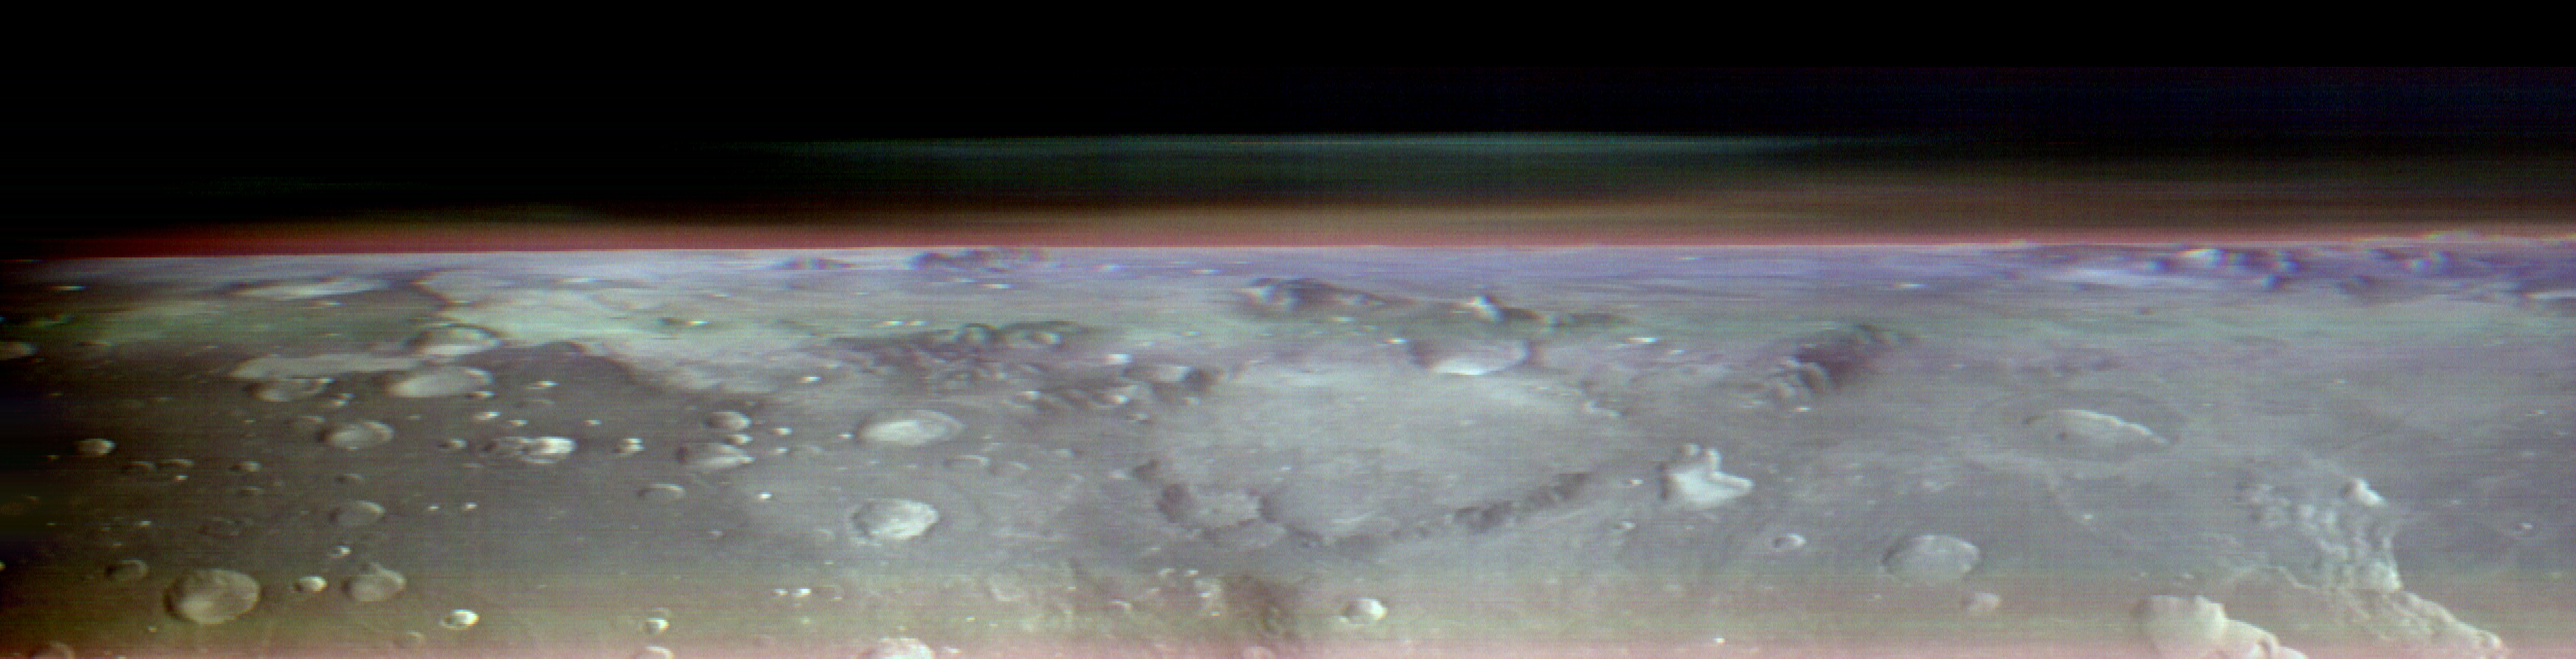

Odyssey’s THEMIS Views the Horizon of Mars

This view of Mars was captured by NASA’s Odyssey orbiter using its Thermal Emission Imaging System, or THEMIS, camera. This image is a false color composite, made by combining three channels of infrared data that highlight water-ice clouds and dust in the atmosphere. This panorama was one of 10 captured on May 9, 2023, from an altitude of roughly 250 miles (400 kilometers) above the Martian surface – about the same altitude at which the International Space Station flies over Earth.

Figure A is a video that pans across four of the 10 panoramas placed side by side, with notable regions of Mars labeled: eastern Hellas basin, Arcadia Planitia, Utopia Planitia, Nili Fossae, and Syrtis Major. The images are in black and white, including the panorama seen above where three color channels were combined.

Figure B is an animated series of images showing Phobos, one of Mars’ two moons, moving across the sky. Phobos was also imaged as Odyssey was pointed towards the horizon.

The 10 panoramas of the Martian horizon were taken to capture a one-of-a-kind view of the Martian atmosphere as Odyssey circled the planet during its two-hour orbit. The reason why the view is so uncommon is because of the challenges involved in creating it. Engineers at NASA’s Jet Propulsion Laboratory in Southern California (which leads the Odyssey mission) and Lockheed Martin Space (which built Odyssey and co-leads day-to-day operations) spent three months planning the observations. THEMIS’ sensitivity to warmth enables it to map ice, rock, sand, and dust, along with temperature changes, on the planet’s surface. It can also measure how much water ice or dust is in the atmosphere, but only in a narrow column directly below the spacecraft. That’s because THEMIS is fixed in place on the orbiter; it usually points straight down.

Mission scientists wanted a more expansive view of the atmosphere. Seeing where those layers of water-ice clouds and dust are in relation to each other – whether there’s one layer or several stacked on top of each other – helps them improve models of Mars’ atmosphere.

Because THEMIS can’t pivot, adjusting the angle of the camera requires adjusting the position of the whole spacecraft. In this case, the team needed to rotate the orbiter almost 90 degrees while making sure the Sun would still shine on the spacecraft’s solar panels but not on sensitive equipment that could overheat. The easiest orientation turned out to be one where the orbiter’s antenna pointed away from Earth. That meant the team was out of communication with Odyssey for several hours until the operation was completed.

THEMIS was built and is operated by Arizona State University in Tempe.

Credit: NASA/JPL-Caltech/ASU